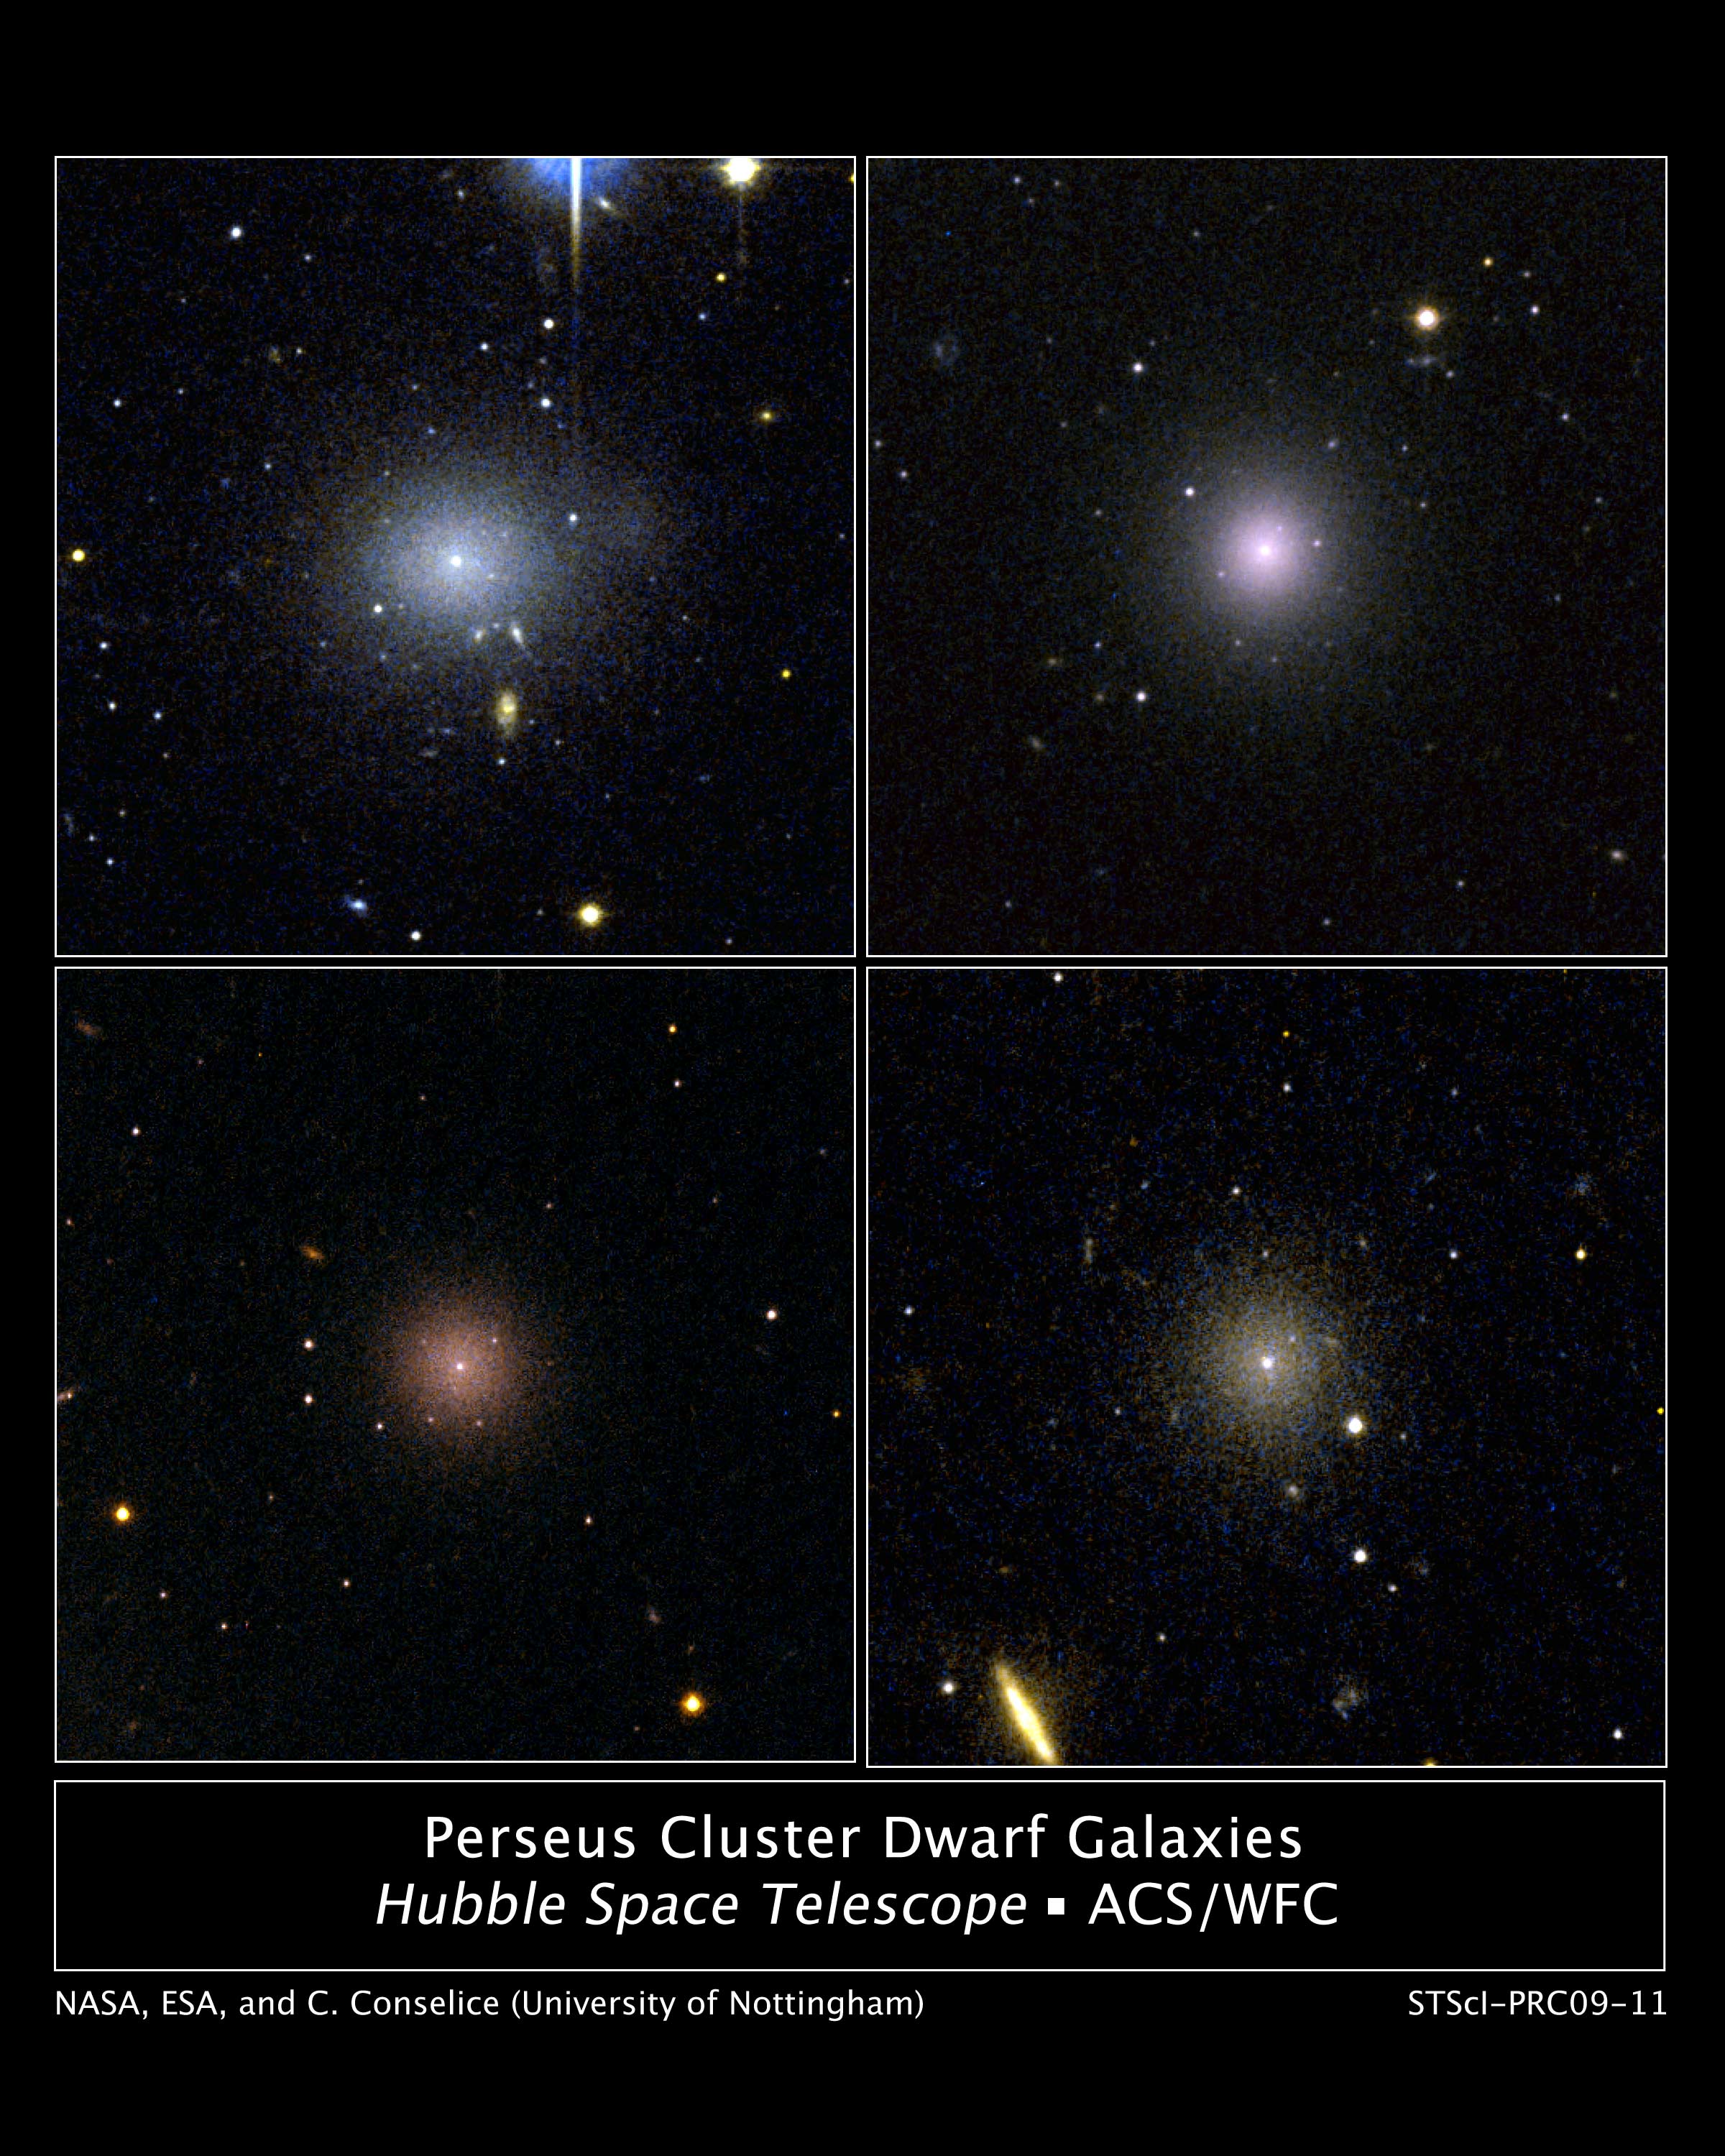

Perseus Cluster Dwarf Galaxies

These four dwarf galaxies are part of a census of small galaxies in the tumultuous heart of the nearby Perseus galaxy cluster.

The galaxies appear smooth and symmetrical, suggesting that they have not been tidally disrupted by the pull of gravity in the dense cluster environment. Larger galaxies around them, however, are being ripped apart by the gravitational tug of other galaxies.

The images, taken by NASA's Hubble Space Telescope, are evidence that the undisturbed galaxies are enshrouded by a "cushion" of dark matter, which protects them from their rough-and-tumble neighborhood.

Dark matter is an invisible form of matter that accounts for most of the universe's mass. Astronomers have deduced the existence of dark matter by observing its gravitational influence on normal matter, consisting of stars, gas, and dust.

Observations by Hubble's Advanced Camera for Surveys spotted 29 dwarf elliptical galaxies in the Perseus Cluster, located 250 million light-years away and one of the closest galaxy clusters to Earth. Of those galaxies, 17 are new discoveries.

The images were taken in 2005.

Credit: NASA, ESA, and C. Conselice and S. Penny (University of Nottingham)